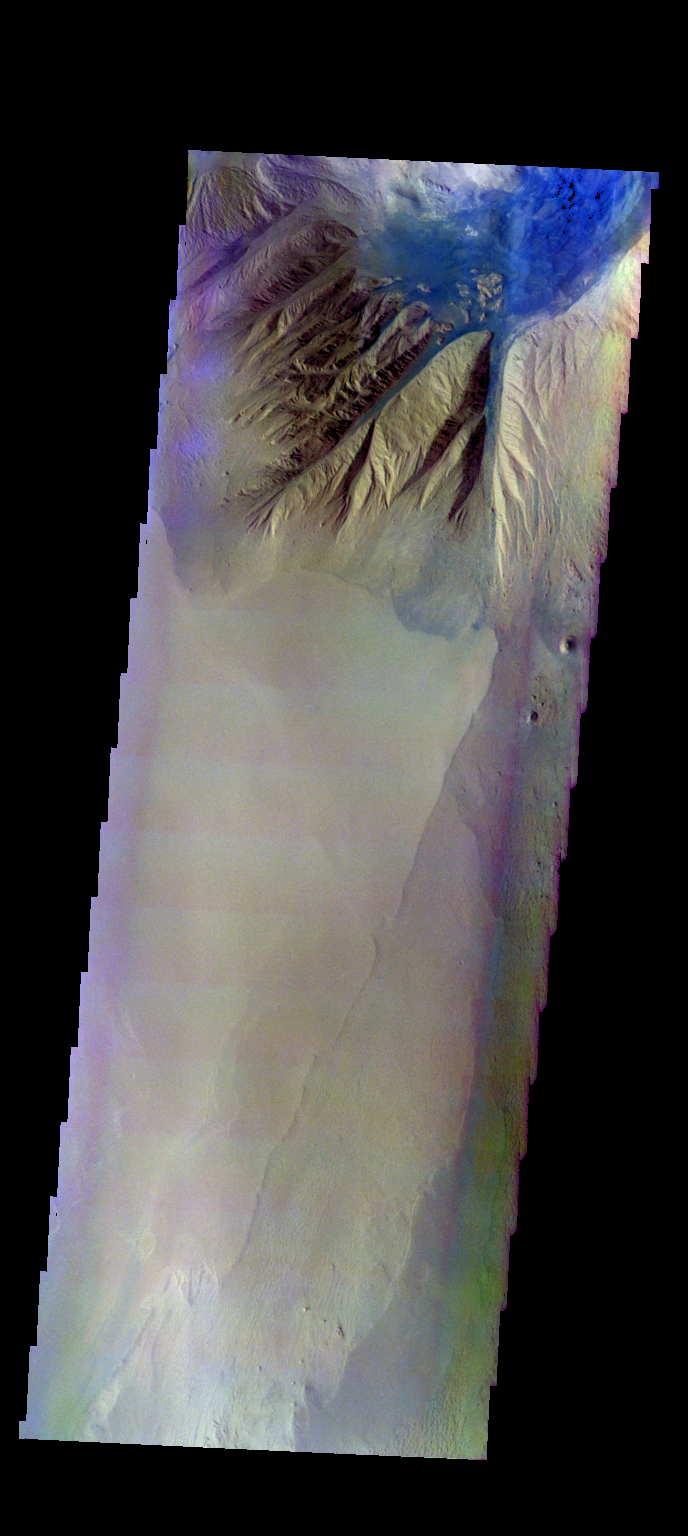

Baetis Mensa – False Color

The THEMIS camera contains 5 filters. The data from different filters can be combined in multiple ways to create a false color image. These false color images may reveal subtle variations of the surface not easily identified in a single band image. Today’s false color image shows the northern tip of Baetis Mensa. In false color images dark blue is often basaltic sands. In this image it is possible to trace the sands from the erosion of Beatis Mensa moving down the canyon gullies to the floor of Ophir Chasma.

Credit: NASA/JPL-Caltech/ASU